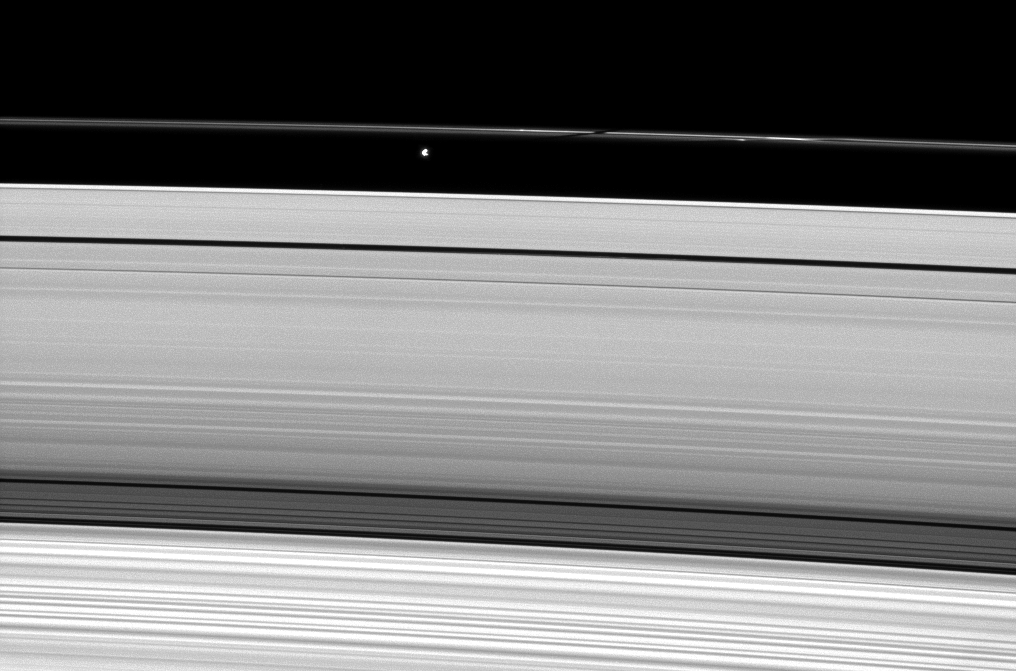

Shadow on a Thin Ring

Saturn’s moon Prometheus casts a shadow on the narrow F ring in this image captured weeks after the planet’s August 2009 equinox.

The gravity of potato-shaped Prometheus (86 kilometers, or 53 miles across) periodically creates streamer-channels in the F ring, and the moon’s handiwork can be seen to the right of the shadow. To learn more and to watch a movie of this process, see PIA08397.

The novel illumination geometry that accompanies equinox lowers the sun’s angle to the ringplane, significantly darkens the rings, and causes out-of-plane structures to look anomalously bright and cast shadows across the rings. These scenes are possible only during the few months before and after Saturn’s equinox, which occurs only once in about 15 Earth years. Before and after equinox, Cassini’s cameras have spotted not only the predictable shadows of some of Saturn’s moons (see PIA11657), but also the shadows of newly revealed vertical structures in the rings themselves (see PIA11665).

This view looks toward the sunlit, northern side of the rings from about 11 degrees above the ringplane. Prometheus was overexposed in this image and has been dimmed by a factor of three.

The image was taken in visible light with the Cassini spacecraft narrow-angle camera on Sept. 23, 2009. The view was acquired at a distance of approximately 2 million kilometers (1.2 million miles) from Prometheus and at a Sun-Prometheus-spacecraft, or phase, angle of 74 degrees. Image scale is 12 kilometers (7 miles) per pixel.

The Cassini-Huygens mission is a cooperative project of NASA, the European Space Agency and the Italian Space Agency. The Jet Propulsion Laboratory, a division of the California Institute of Technology in Pasadena, manages the mission for NASA’s Science Mission Directorate, Washington, D.C. The Cassini orbiter and its two onboard cameras were designed, developed and assembled at JPL. The imaging operations center is based at the Space Science Institute in Boulder, Colo.

Credit: NASA/JPL/Space Science Institute